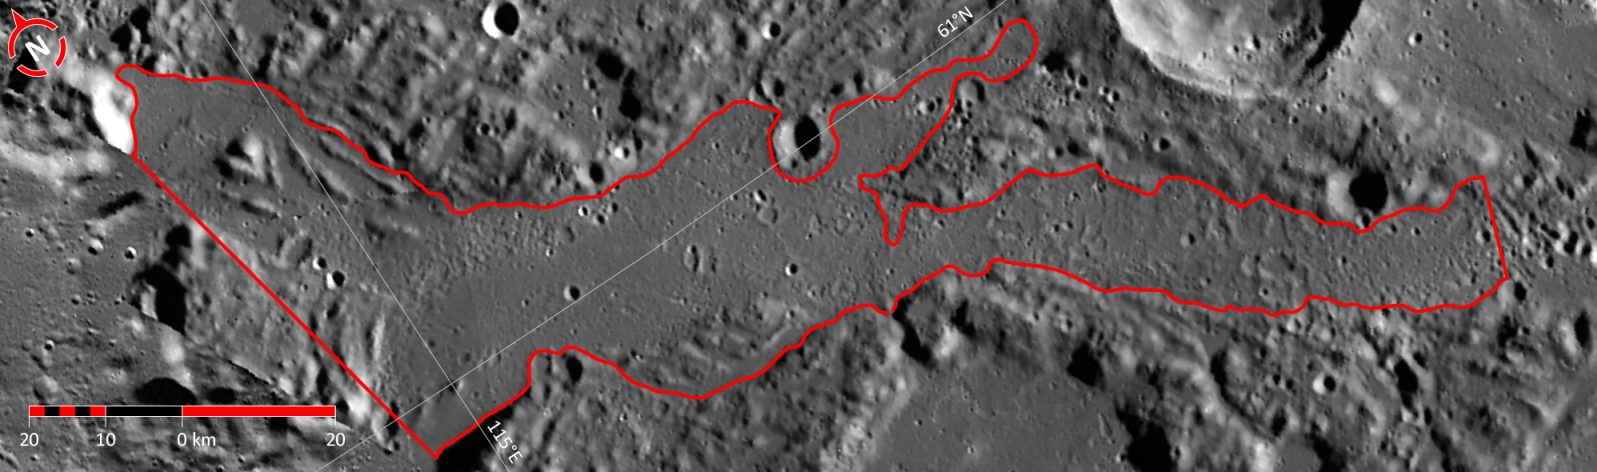

In Focus: Timgad Vallis

This image shows the fifth of five broad channels on Mercury for which names were recently approved (see Timgad Vallis). The valleys are named according to the theme of “abandoned cities (and towns and settlements) of antiquity” that was developed especially for these landforms.

The vallis shown in this figure is named for Timgad, a Roman colonial town in the Algerian Aurès Mountains, founded around 100 CE. The city was abandoned after an Arab invasion in the 8th century CE, before being covered by the Sahara. The city ruins were excavated in 1881. The city’s population may have been as great as 15,000. This image is a portion of the MDIS global mosaic basemap MDIS global mosaic basemap that was acquired during MESSENGER’s first year in orbit.

Date Created: March 26, 2013
Instrument: Wide Angle Camera (WAC) of the Mercury Dual Imaging System (MDIS)
Feature Latitude Range: 59.6° N to 62.0° N
Feature Longitude Range: 114.3° E to 119.9° E
Feature Diameter: 116 km
Projection: Azimuthal equidistant

The MESSENGER spacecraft is the first ever to orbit the planet Mercury, and the spacecraft’s seven scientific instruments and radio science investigation are unraveling the history and evolution of the Solar System’s innermost planet. MESSENGER acquired over 150,000 images and extensive other data sets. MESSENGER is capable of continuing orbital operations until early 2015.

For information regarding the use of images, see the MESSENGER image use policy.

Credit: NASA/Johns Hopkins University Applied Physics Laboratory/Carnegie Institution of Washington